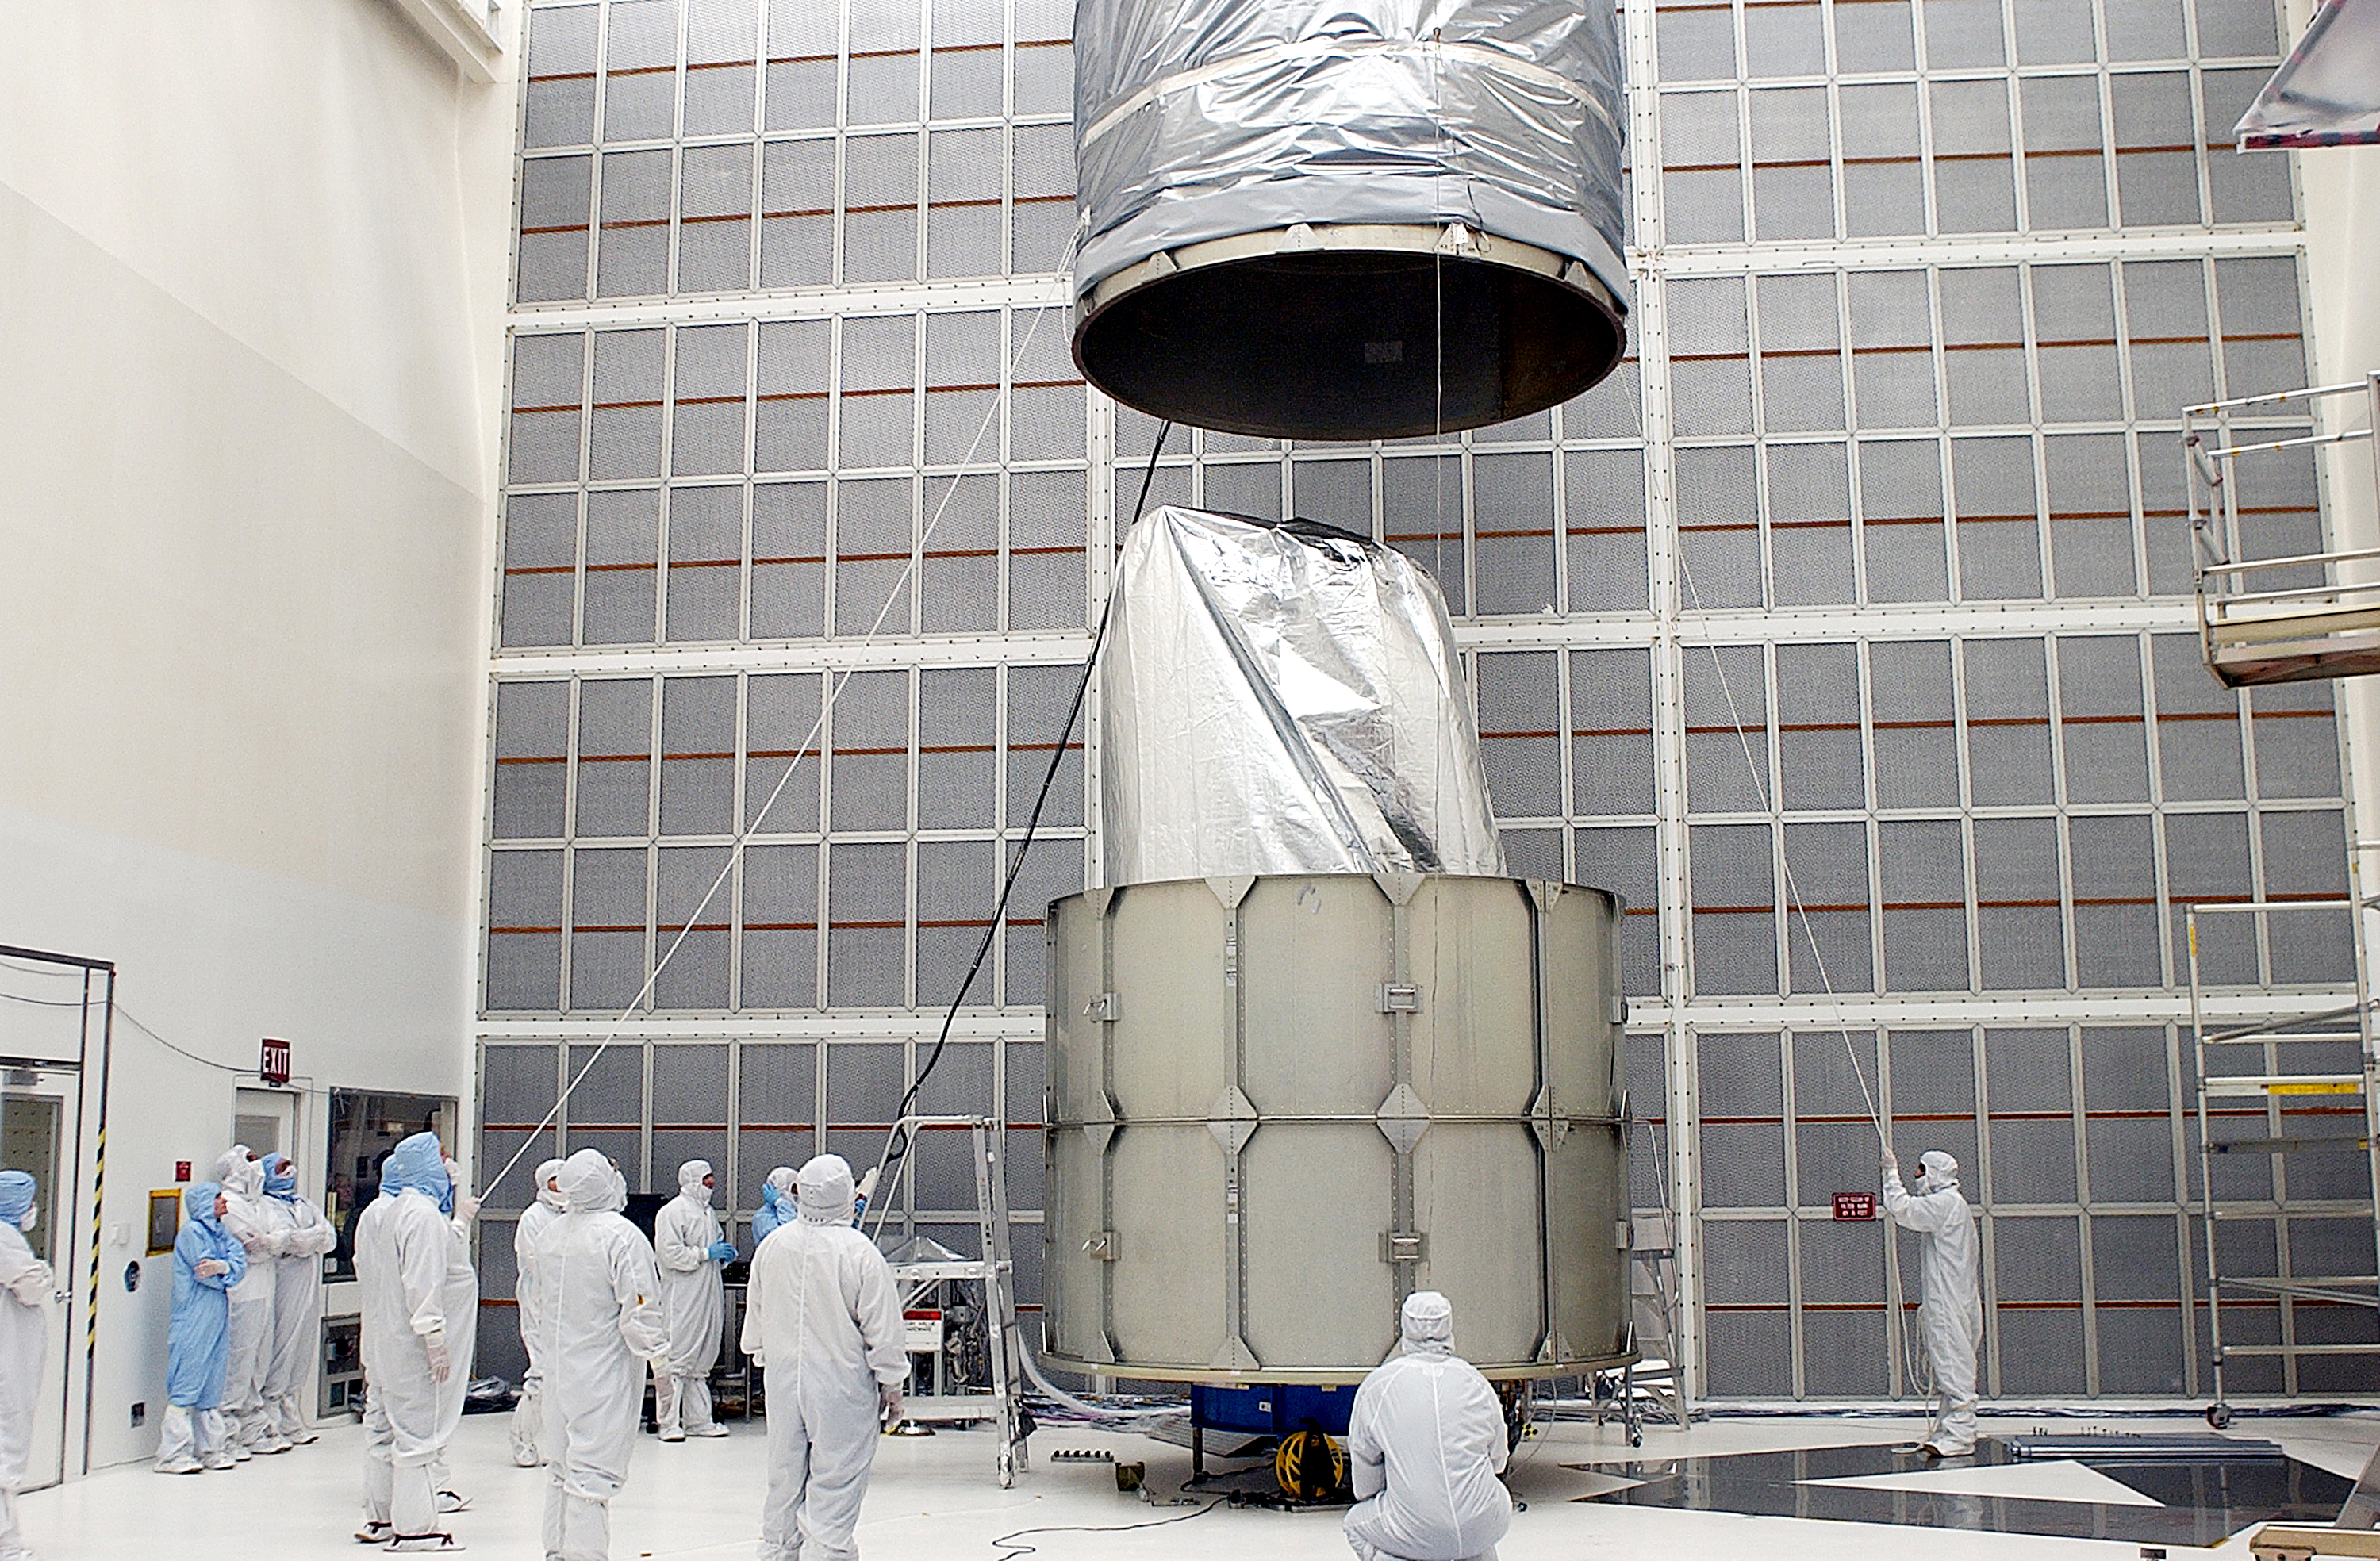

Canister

The Spitzer Space Telescope is placed in its payload canister for transfer to the launch pad before its aborted earlier launch. Spitzer was later moved back off its rocket and subsequently launched on a different vehicle on August 25, 2003.

Credit: NASA/KSC